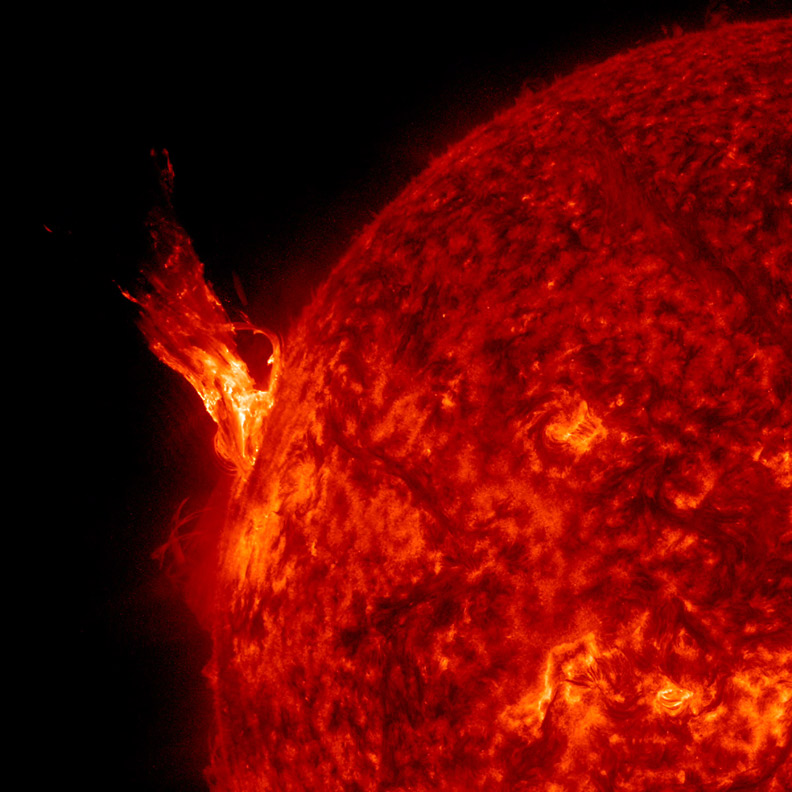

Filament Burst [still]

A bright solar prominence rose up from the Sun and twisted around in about a six-hour period (Apr. 21, 2015). While some of the material broke away into space, much of it fell back into the Sun. The images were taken in a wavelength of extreme ultraviolet light. At its greatest height, the plume extended out many times the size of Earth, allowing numerous amateur astronomers to observe this event with their solar telescopes.

Credit: NASA/SDO